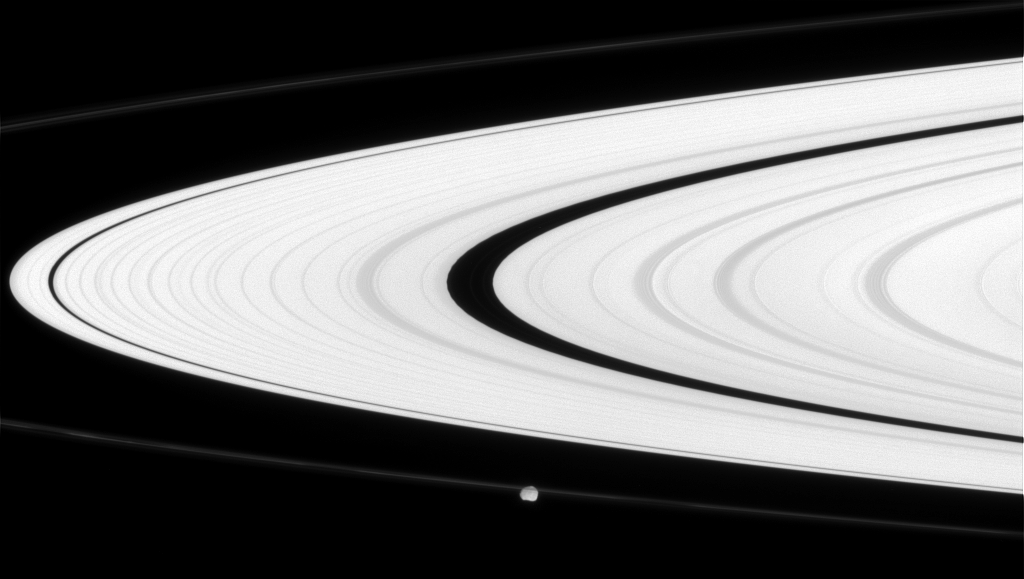

Obscuring Epimetheus

Saturn’s narrow F ring partly obscures the small moon Epimetheus. Interior to the F ring is the bright A ring.

Epimetheus (113 kilometers, or 70 miles across at its widest point) is on the side of the rings opposite from Cassini.

This view looks toward the sunlit side of the rings from about 2 degrees below the ringplane.The image was taken in visible light with the Cassini spacecraft narrow-angle camera on June 11, 2008. The view was acquired at a distance of approximately 1.2 million kilometers (766,000 miles) from Epimetheus. Image scale is 7 kilometers (5 miles) per pixel.

The Cassini-Huygens mission is a cooperative project of NASA, the European Space Agency and the Italian Space Agency. The Jet Propulsion Laboratory, a division of the California Institute of Technology in Pasadena, manages the mission for NASA’s Science Mission Directorate, Washington, D.C. The Cassini orbiter and its two onboard cameras were designed, developed and assembled at JPL. The imaging operations center is based at the Space Science Institute in Boulder, Colo.

Credit: NASA/JPL/Space Science Institute